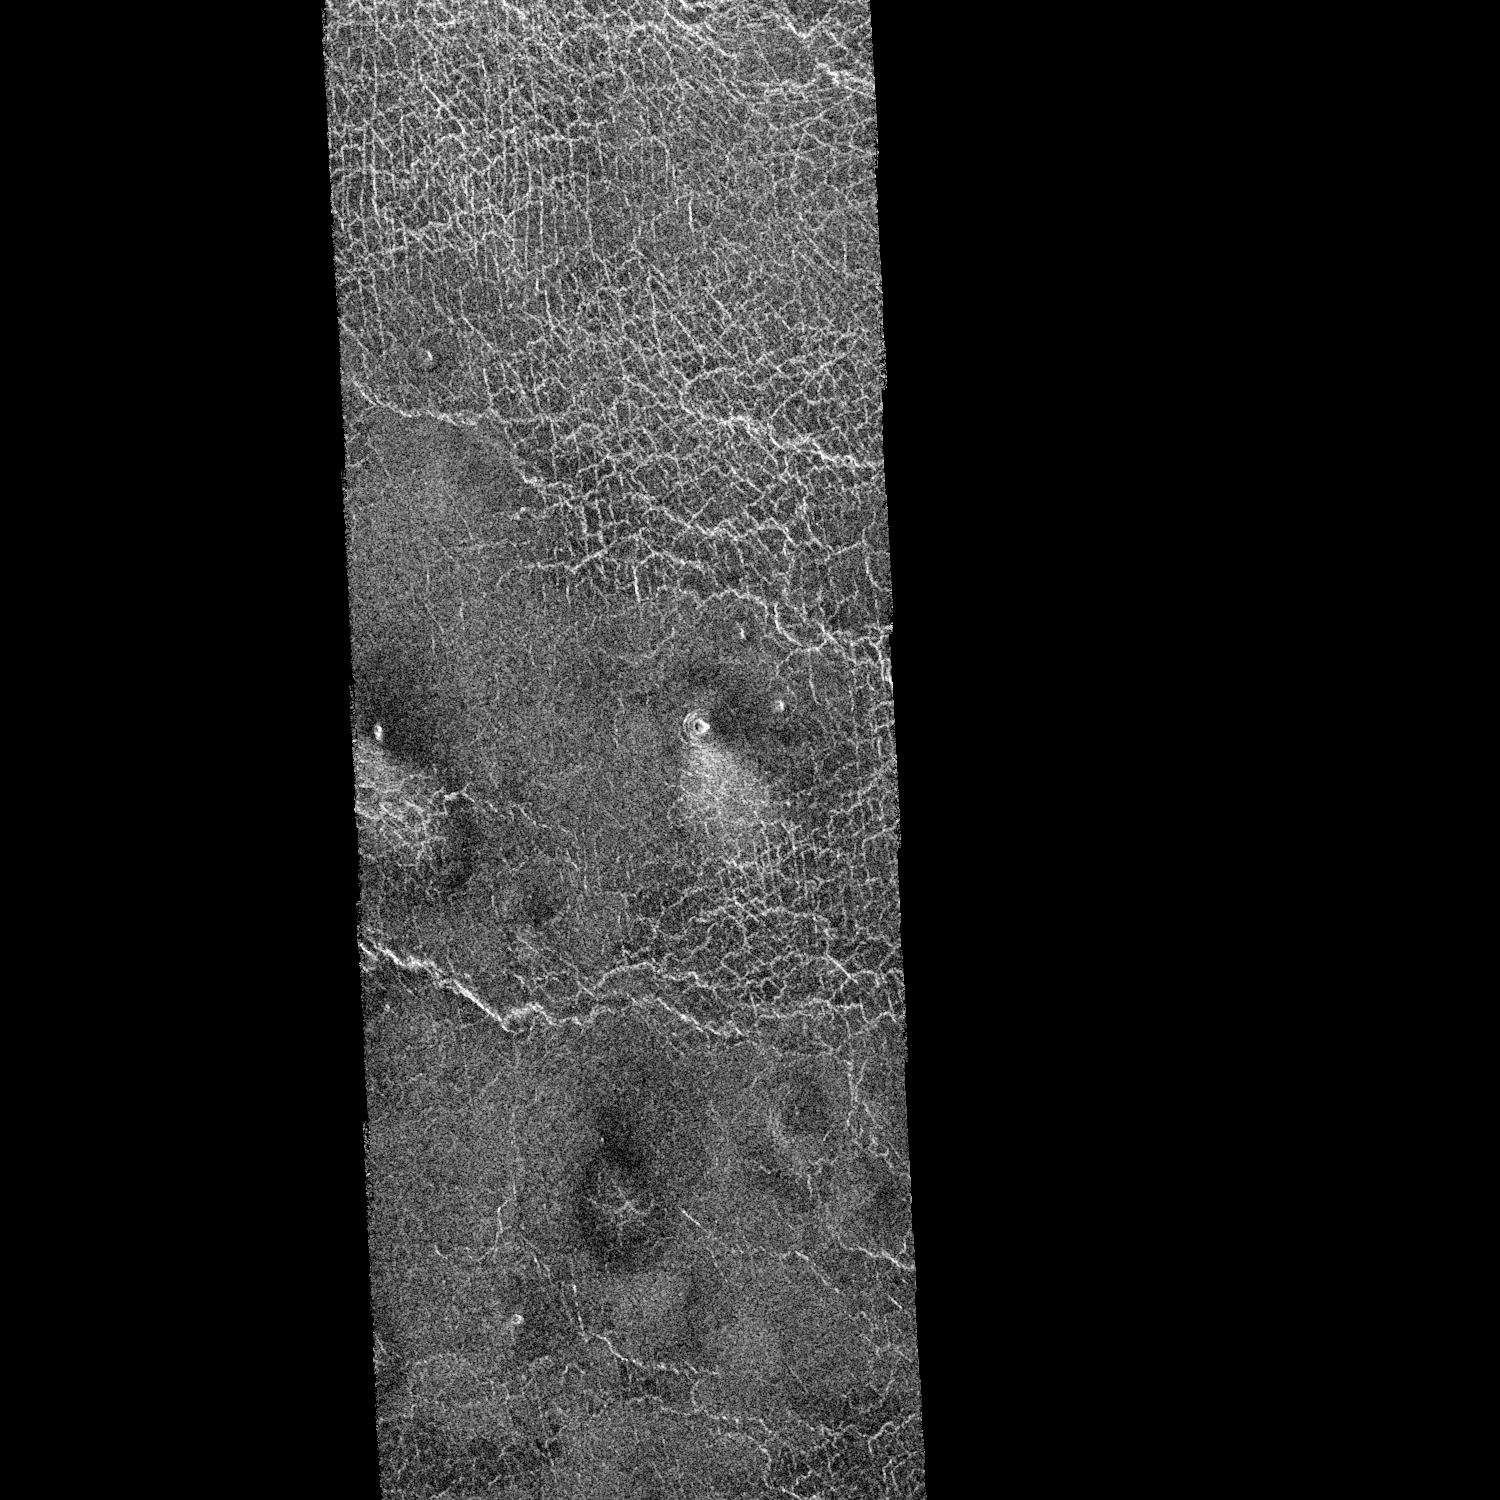

Venus – Ushas Mons

This area of Venus northeast of Ushas Mons measures 40 by 112 kilometers (25 by 70 miles) and shows evidence of possible explosive volcanism. A surface deposit that shows brightly in radar extends and broadens away from the 1 kilometer diameter (0.6 mile diameter) crater in the middle of the image. The deposit is brighter near the crater, fades gradually into the plains and ends about 10 kilometers (6 miles) from the crater. The underlying crisscross pattern becomes more visible away from the crater as the covering deposit thins out. These characteristics are typical of deposits on Earth formed by fallout from volcanic explosion plumes. A similar but darker deposit extends to the right of the crater. The crater on the western edge of the image also shows similar deposits. North is at the top of the image. The Magellan Mission Magellan is a NASA spacecraft mission to map the surface of Venus with imaging radar. The basic scientific instrument is a synthetic aperture radar, or SAR, which can look through the thick clouds perpetually shielding the surface of Venus. Magellan is in orbit around Venus which completes one turn around its axis in 243 Earth days. That period of time, one Venus day, is the length of Magellan’s primary mission. During that time Magellan will map about 80 percent of the Venus surface. Subsequent missions of equal duration will provide complete mapping of the planet. Magellan was launched May 4, 1989, aboard the space shuttle Atlantis and went into orbit around Venus August 10, 1990. The spacecraft completes one orbit every three hours and 15 minutes, passing as close to the planet as 294 kilometers (183 miles) and as far away from Venus as 8,472 kilometers (5,265 miles). The smallest objects seen in this image measure approximately 120 meters (400 feet).

Credit: NASA/JPL